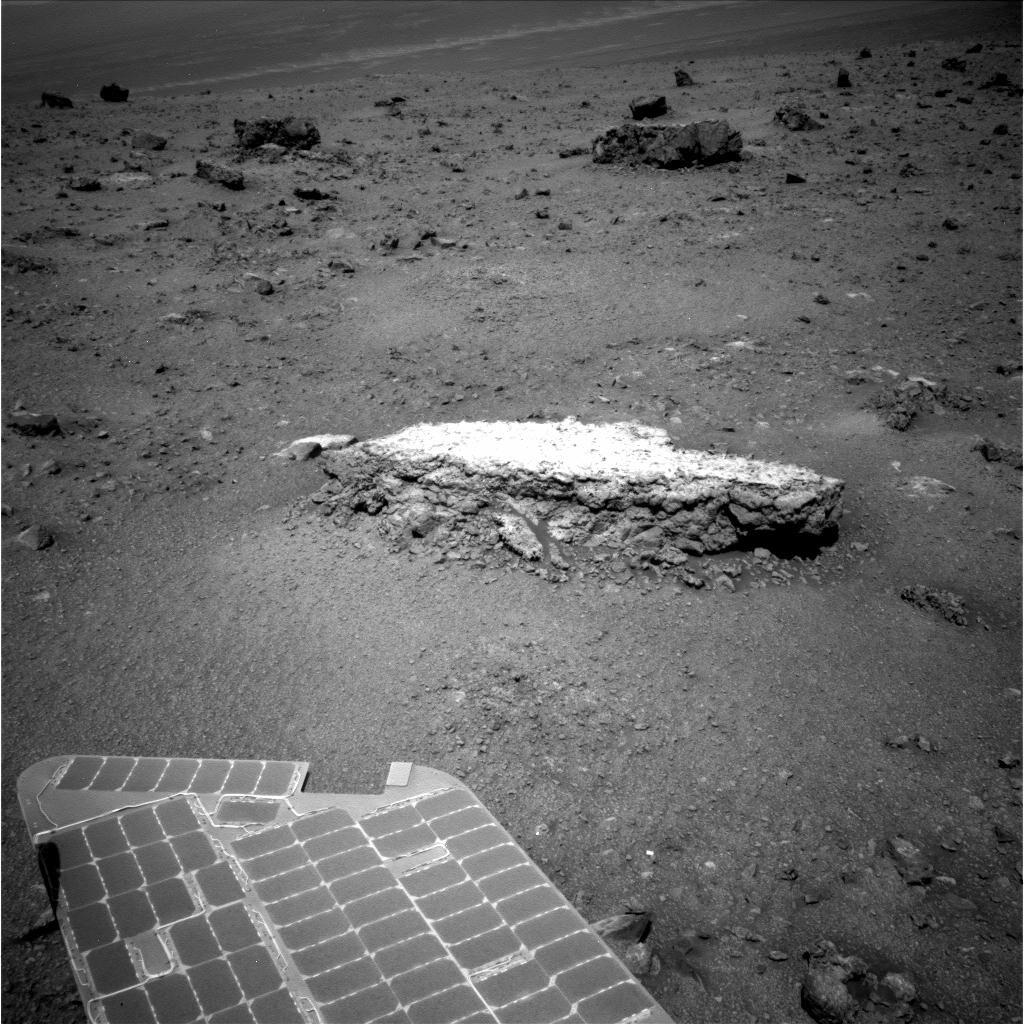

Approaching ‘Tisdale 2’ Rock on Rim of Endeavour Crater, Sol 2690

NASA’s Mars Exploration Rover Opportunity used its navigation camera to take this picture showing a light-toned rock, “Tisdale 2,” during the 2,690th Martian day, or sol, of the rover’s work on Mars (Aug. 18, 2011). The rock is about 12 inches (30 centimeters) tall.

In subsequent sols, the rover used tools on its robotic arm to examine Tisdale 2. That rock and others on the ground beyond it were apparently ejected by the impact that excavated a 66-foot-wide (20-meter-wide) crater, called “Odyssey,” which is nearby to the left (north) of this scene. Odyssey and these rocks are on a low ridge called “Cape York,” which is a segment of the western rim of Endeavour crater. Part of Opportunity’s array of photovoltaic cells is visible in the foreground.

Credit: NASA/JPL-Caltech